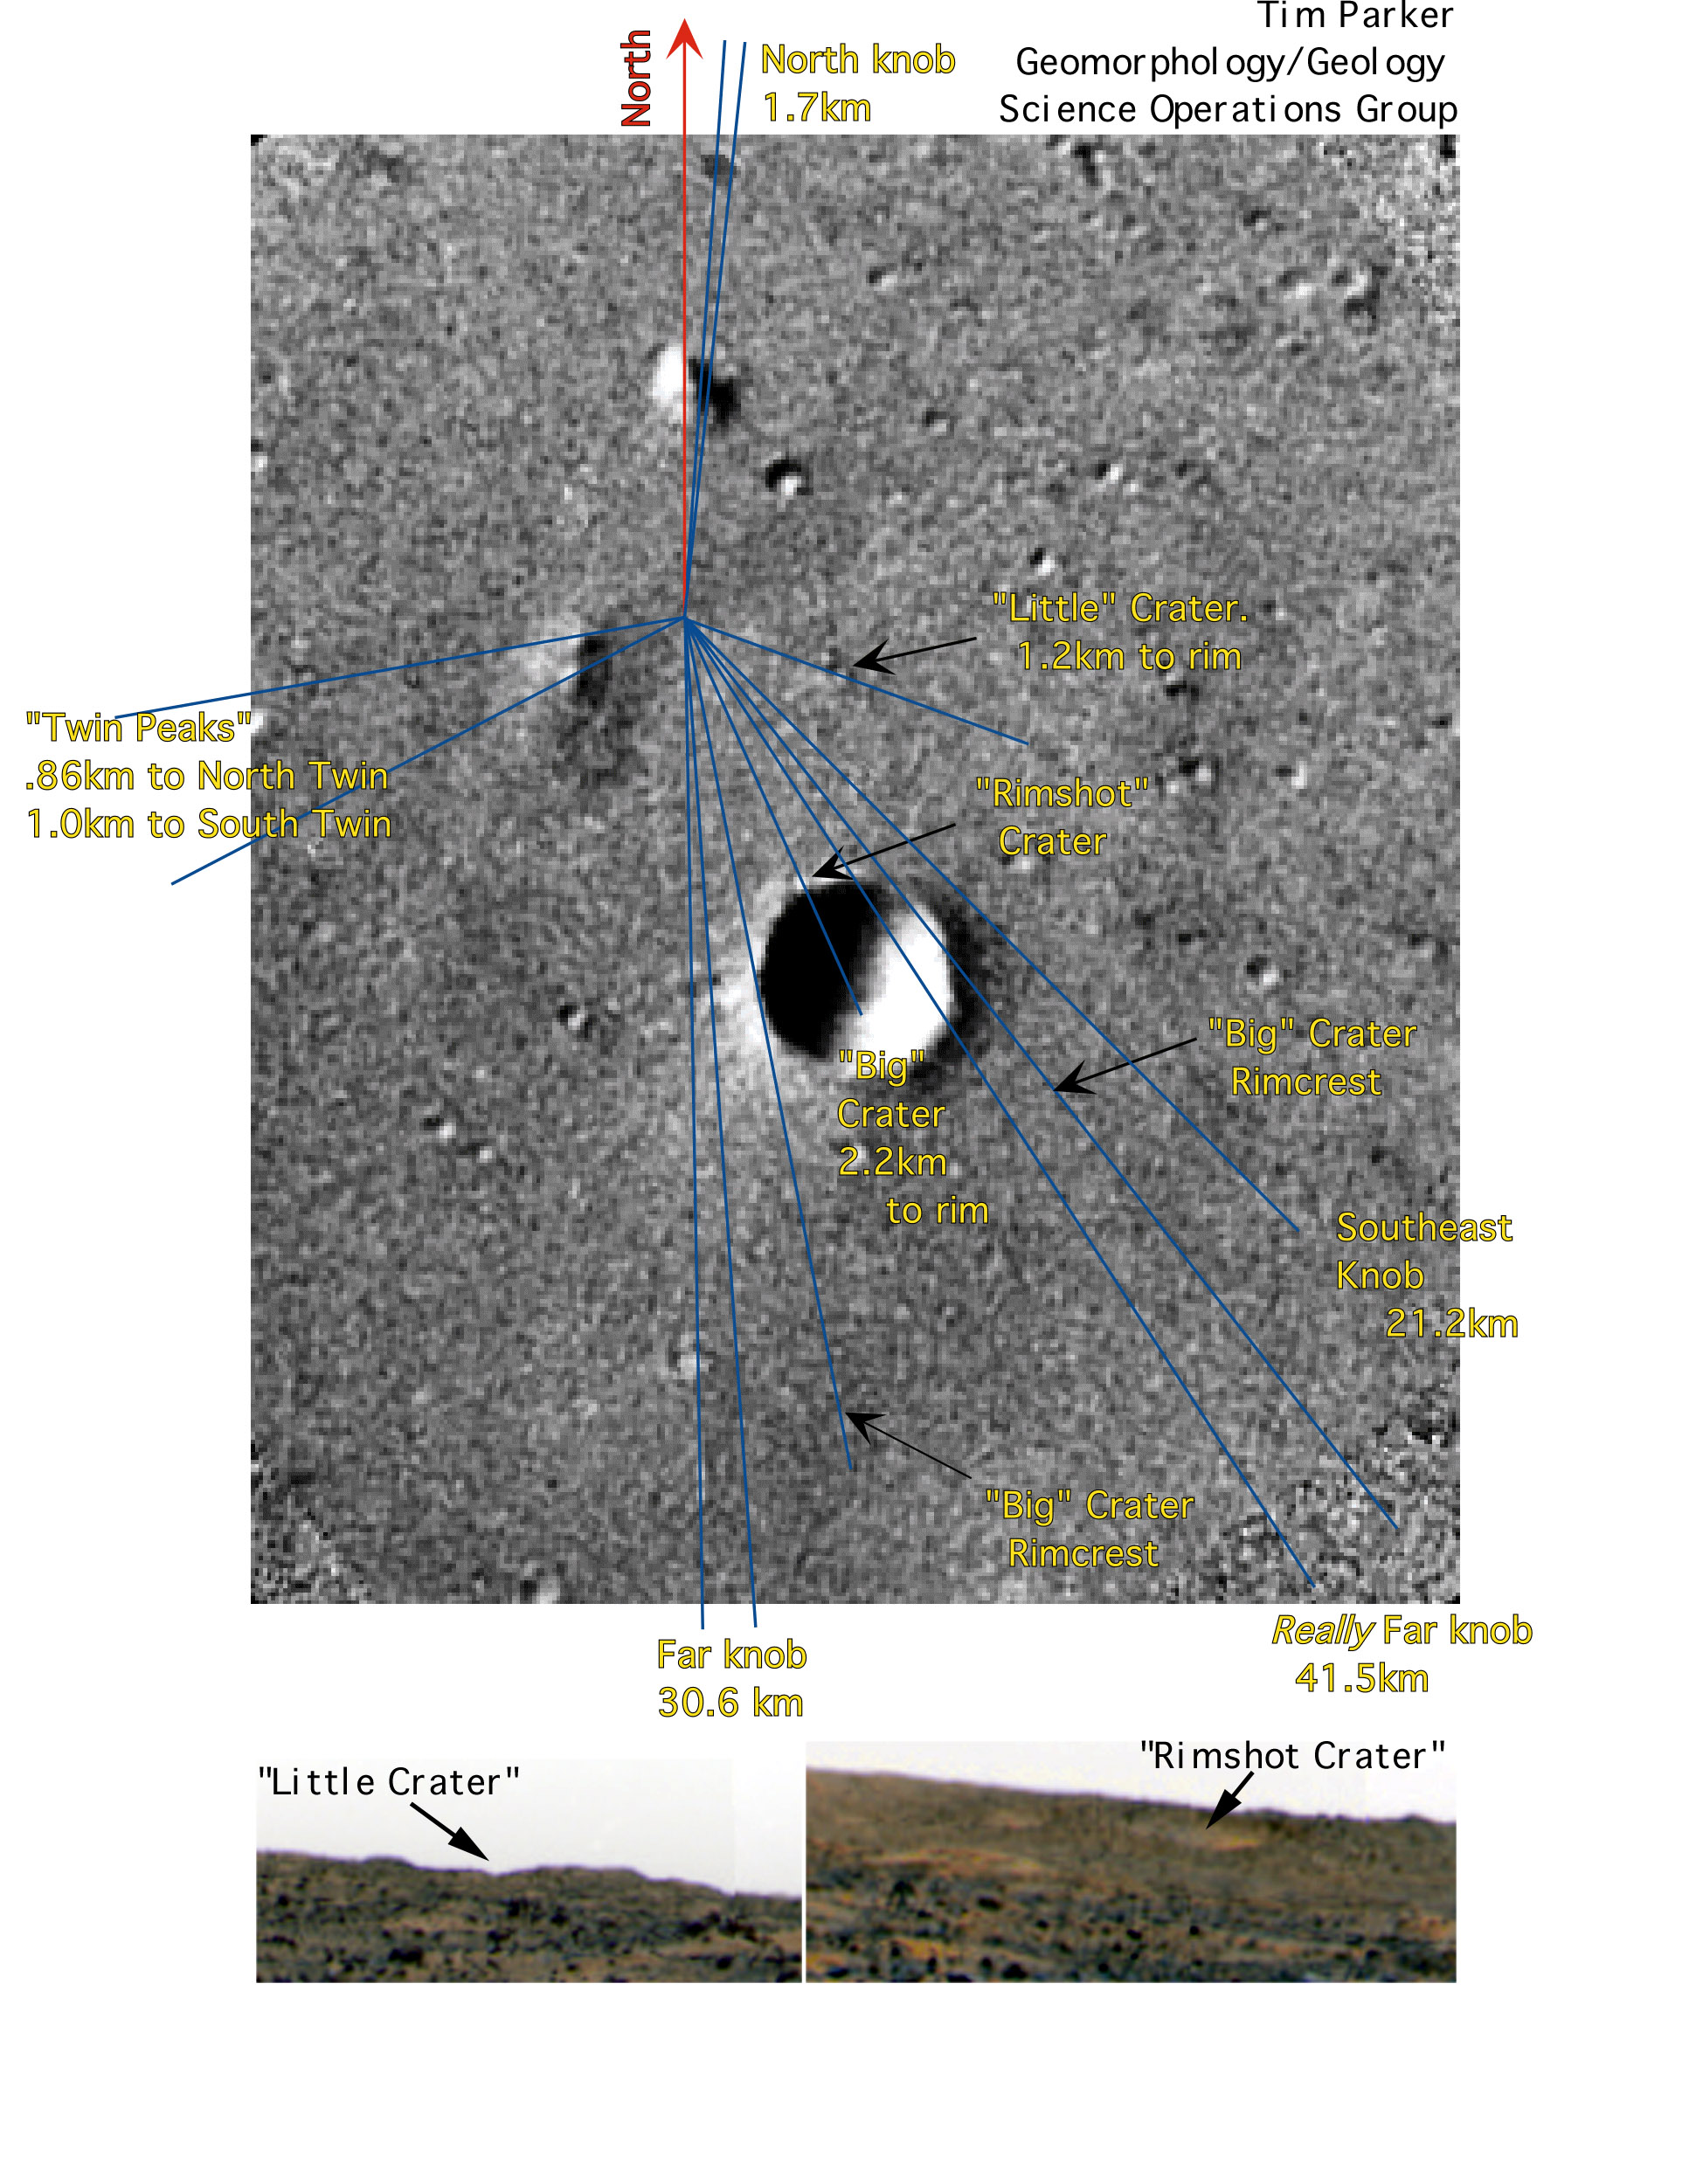

Region of Pathfinder Landing Site

This image, taken by the Viking 1 orbiter in 1976, has been used by scientists to pinpoint the location of the Sagan Memorial Station. The lander is positioned at the center of the blue “rays,” and North is at the top. The prominent twin hills dubbed “Twin Peaks” are west of the lander, and the prominent large crater dubbed “Big Crater” is at center. The small crater at the north border of Big Crater, dubbed “Rim Shot Crater,” and “Little Crater” were features that helped scientists accurately identify the location of the lander on the Martian surface and are shown in the two insets. The spacecraft landed successfully within its original target ellipse, which measured 100 km (62 mi) by 200 km (124 mi).

Mars Pathfinder is the second in NASA’s Discovery program of low-cost spacecraft with highly focused science goals. The Jet Propulsion Laboratory, Pasadena, CA, developed and manages the Mars Pathfinder mission for NASA’s Office of Space Science, Washington, D.C. The Imager for Mars Pathfinder (IMP) was developed by the University of Arizona Lunar and Planetary Laboratory under contract to JPL. Peter Smith is the Principal Investigator. JPL is an operating division of the California Institute of Technology (Caltech).

Photojournal note: Sojourner spent 83 days of a planned seven-day mission exploring the Martian terrain, acquiring images, and taking chemical, atmospheric and other measurements. The final data transmission received from Pathfinder was at 10:23 UTC on September 27, 1997. Although mission managers tried to restore full communications during the following five months, the successful mission was terminated on March 10, 1998.

Credit: NASA/JPL